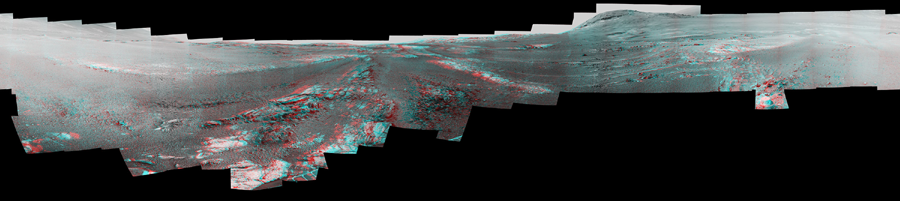

Opportunity Legacy Pan (Anaglyph)

Photojournal Note: Also available is the original source, full resolution TIFF file, PIA22910_full.tif (23123 x 5163 pixels). This file may be too large to view from a browser; it can be downloaded onto your desktop by right-clicking on the previous link and viewed with image viewing software.

This image is a shortened version of a 360-degree panorama taken by the Opportunity rover’s Panoramic Camera (Pancam) from May 13 through June 10, 2018, or sols (Martian days) 5,084 through 5,111. This is the last panorama Opportunity acquired before the solar-powered rover succumbed to a global Martian dust storm on the same June 10. The panorama appears in 3D when seen through blue-red glasses with the red lens on the left.

To the right of center and near the top of the frame, the rim of Endeavour Crater rises in the distance. Just to the left of that, rover tracks begin their descent from over the horizon towards the location that would become Opportunity’s final resting spot in Perseverance Valley, where the panorama was taken. At the bottom, just left of center, is the rocky outcrop Opportunity was investigating with the instruments on its robotic arm. To the right of center and halfway down the of the frame is another rocky outcrop about 23 feet (7 meters) distant from the camera called “Ysleta del Sur” that Opportunity investigated from March 3 through 29, 2018, or sols 5,015 through 5,038. In the far right and left of the frame are the bottom of Perseverance Valley and the floor of Endeavour Crater.

Located on the inner slope of the western rim of Endeavour Crater, Perseverance Valley is a system of shallow troughs descending eastward about the length of two football fields from the crest of Endeavour’s rim to its floor.

NASA’s Jet Propulsion Laboratory, a division of Caltech in Pasadena, California, manages the Mars Exploration Rover Project for NASA’s Science Mission Directorate in Washington.

Credit: NASA/JPL-Caltech/Cornell/ASU